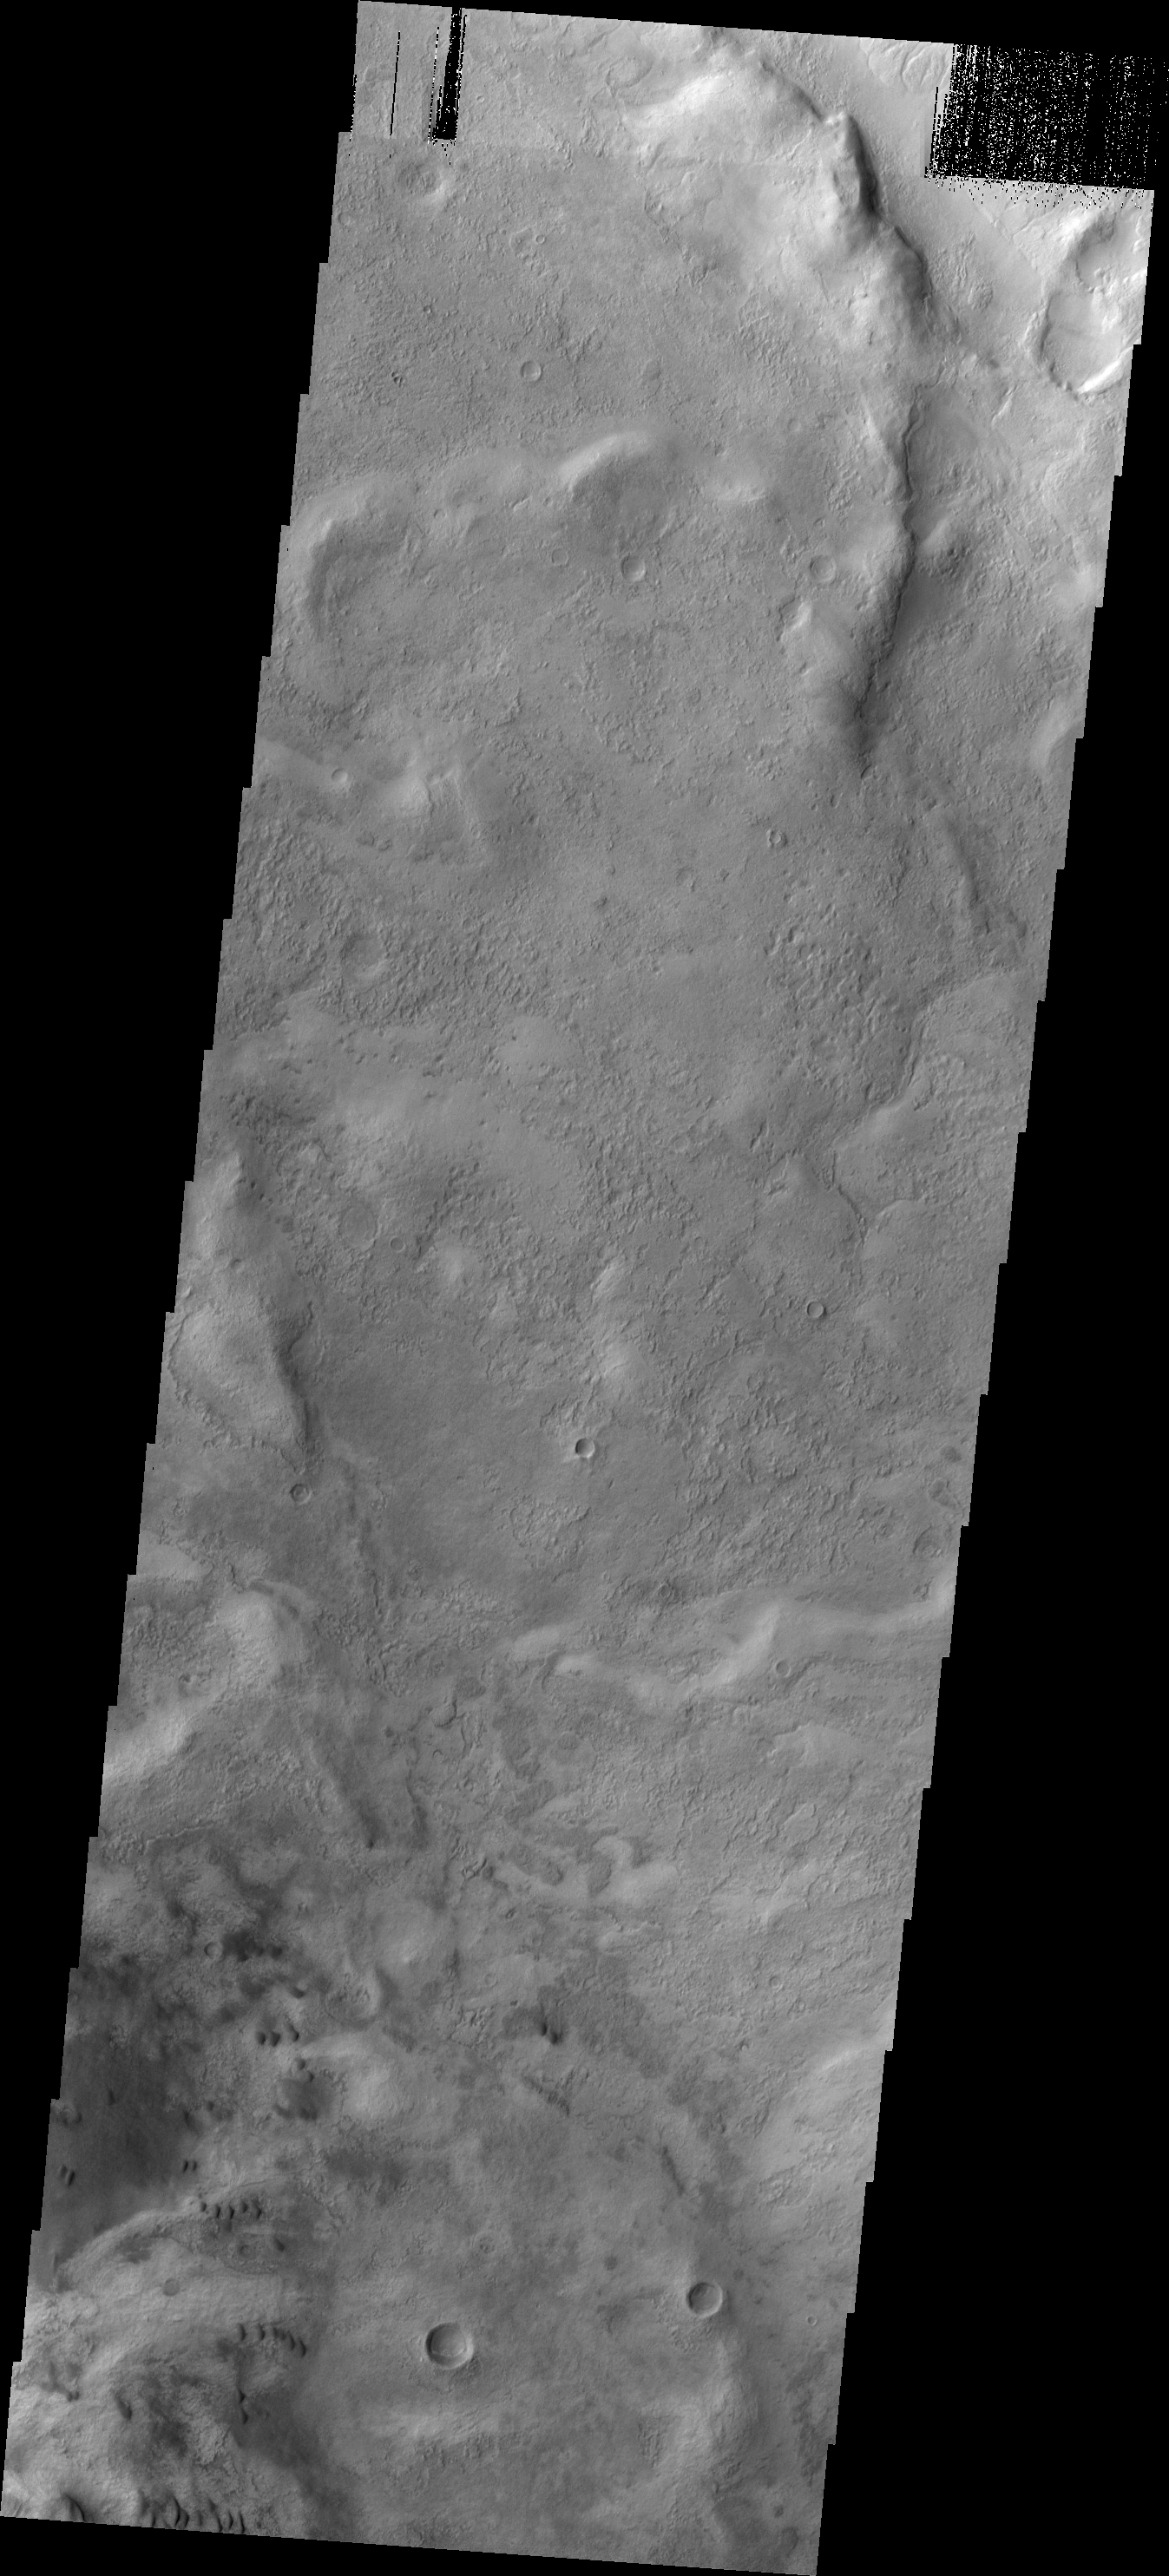

Copernicus Dunes

These small, isolated dunes are located near the northeast margin of Copernicus Crater.

Image information: VIS instrument. Latitude -47.9N, Longitude 193.1E. 17 meter/pixel resolution.

Please see the THEMIS Data Citation Note for details on crediting THEMIS images.

Note: this THEMIS visual image has not been radiometrically nor geometrically calibrated for this preliminary release. An empirical correction has been performed to remove instrumental effects. A linear shift has been applied in the cross-track and down-track direction to approximate spacecraft and planetary motion. Fully calibrated and geometrically projected images will be released through the Planetary Data System in accordance with Project policies at a later time.

NASA’s Jet Propulsion Laboratory manages the 2001 Mars Odyssey mission for NASA’s Office of Space Science, Washington, D.C. The Thermal Emission Imaging System (THEMIS) was developed by Arizona State University, Tempe, in collaboration with Raytheon Santa Barbara Remote Sensing. The THEMIS investigation is led by Dr. Philip Christensen at Arizona State University. Lockheed Martin Astronautics, Denver, is the prime contractor for the Odyssey project, and developed and built the orbiter. Mission operations are conducted jointly from Lockheed Martin and from JPL, a division of the California Institute of Technology in Pasadena.

Credit: NASA/JPL/ASU